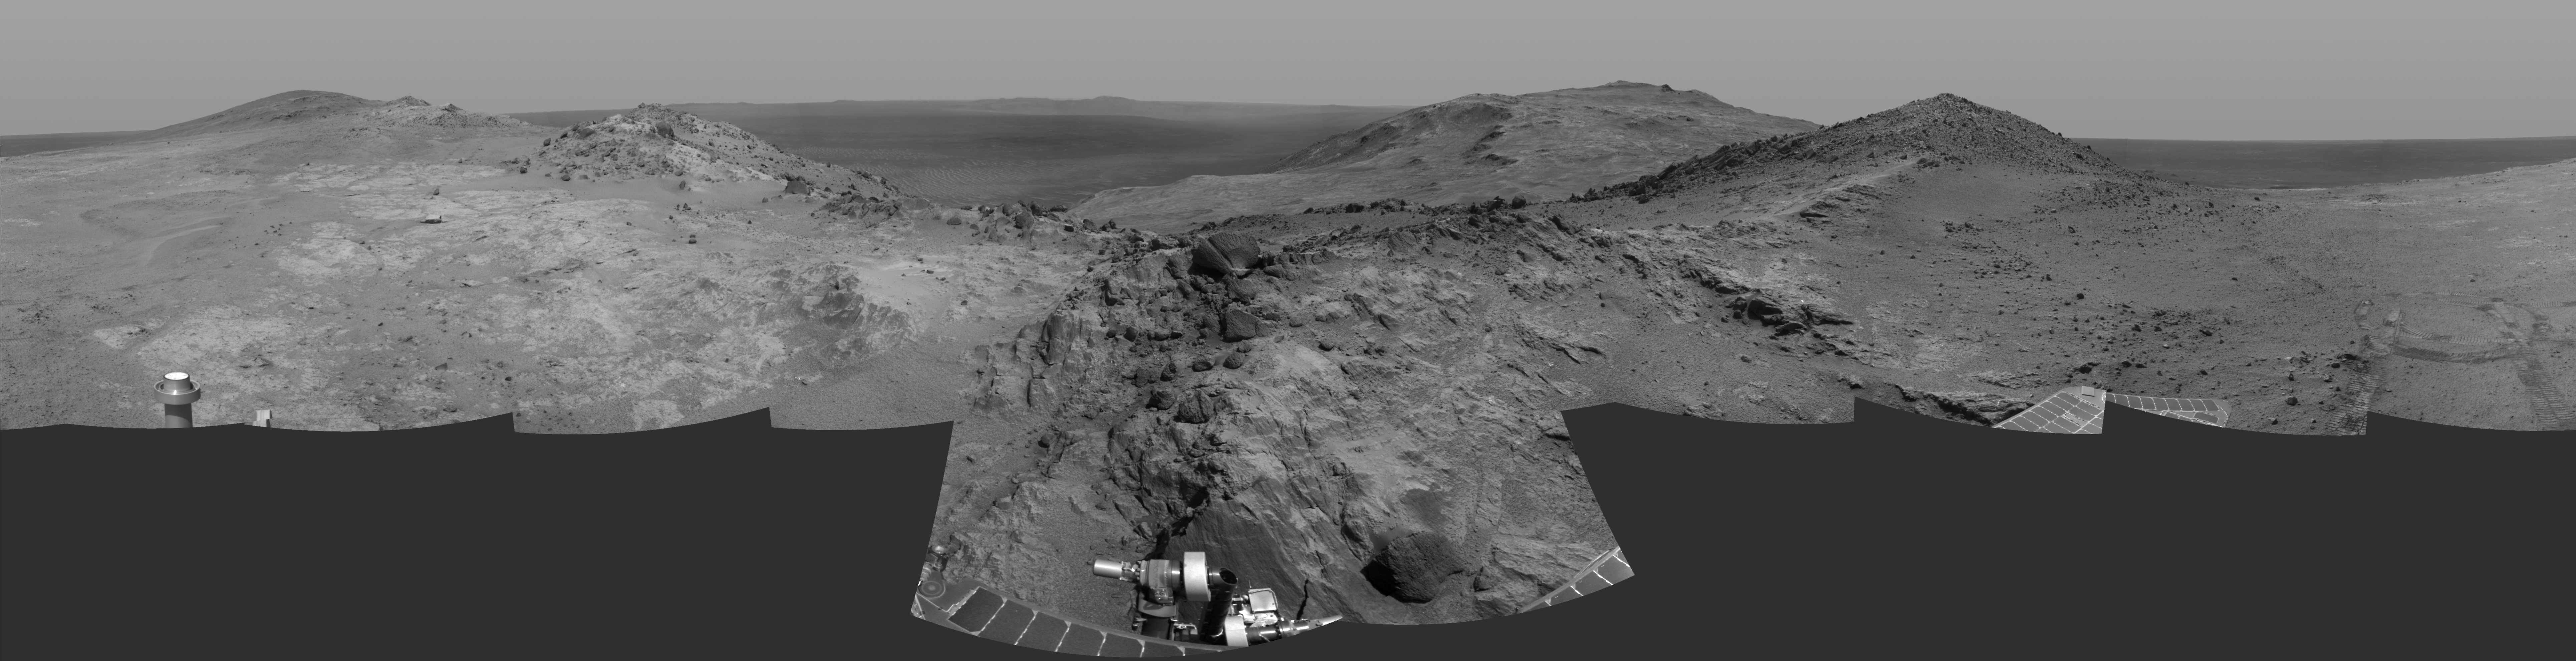

Opportunity’s Approach to ‘Marathon Valley’

Cumulative driving by NASA’s Mars Exploration Rover Opportunity surpassed marathon distance on March 24, 2015, as the rover neared a destination called “Marathon Valley,” which is middle ground of this dramatic view from early March.

Olympic marathon distance is 26.219 miles (42.195 kilometers).

Opportunity’s navigation camera collected the component images of this scene during the 3,948th and 3,949th Martian days, or sols, of the rover’s work on Mars (March 3 and 4, 2015). The view is centered toward the east-southeast, from a location on Endeavour Crater’s western rim overlooking Marathon Valley, with the floor of Endeavour beyond, and the eastern rim in the distance. In the foreground at center, Opportunity’s robotic arm is positioned for examination of a blocky rock called “Sergeant Charles Floyd.”

JPL manages the Mars Exploration Rover Project for NASA’s Science Mission Directorate in Washington.

Credit: NASA/JPL-Caltech